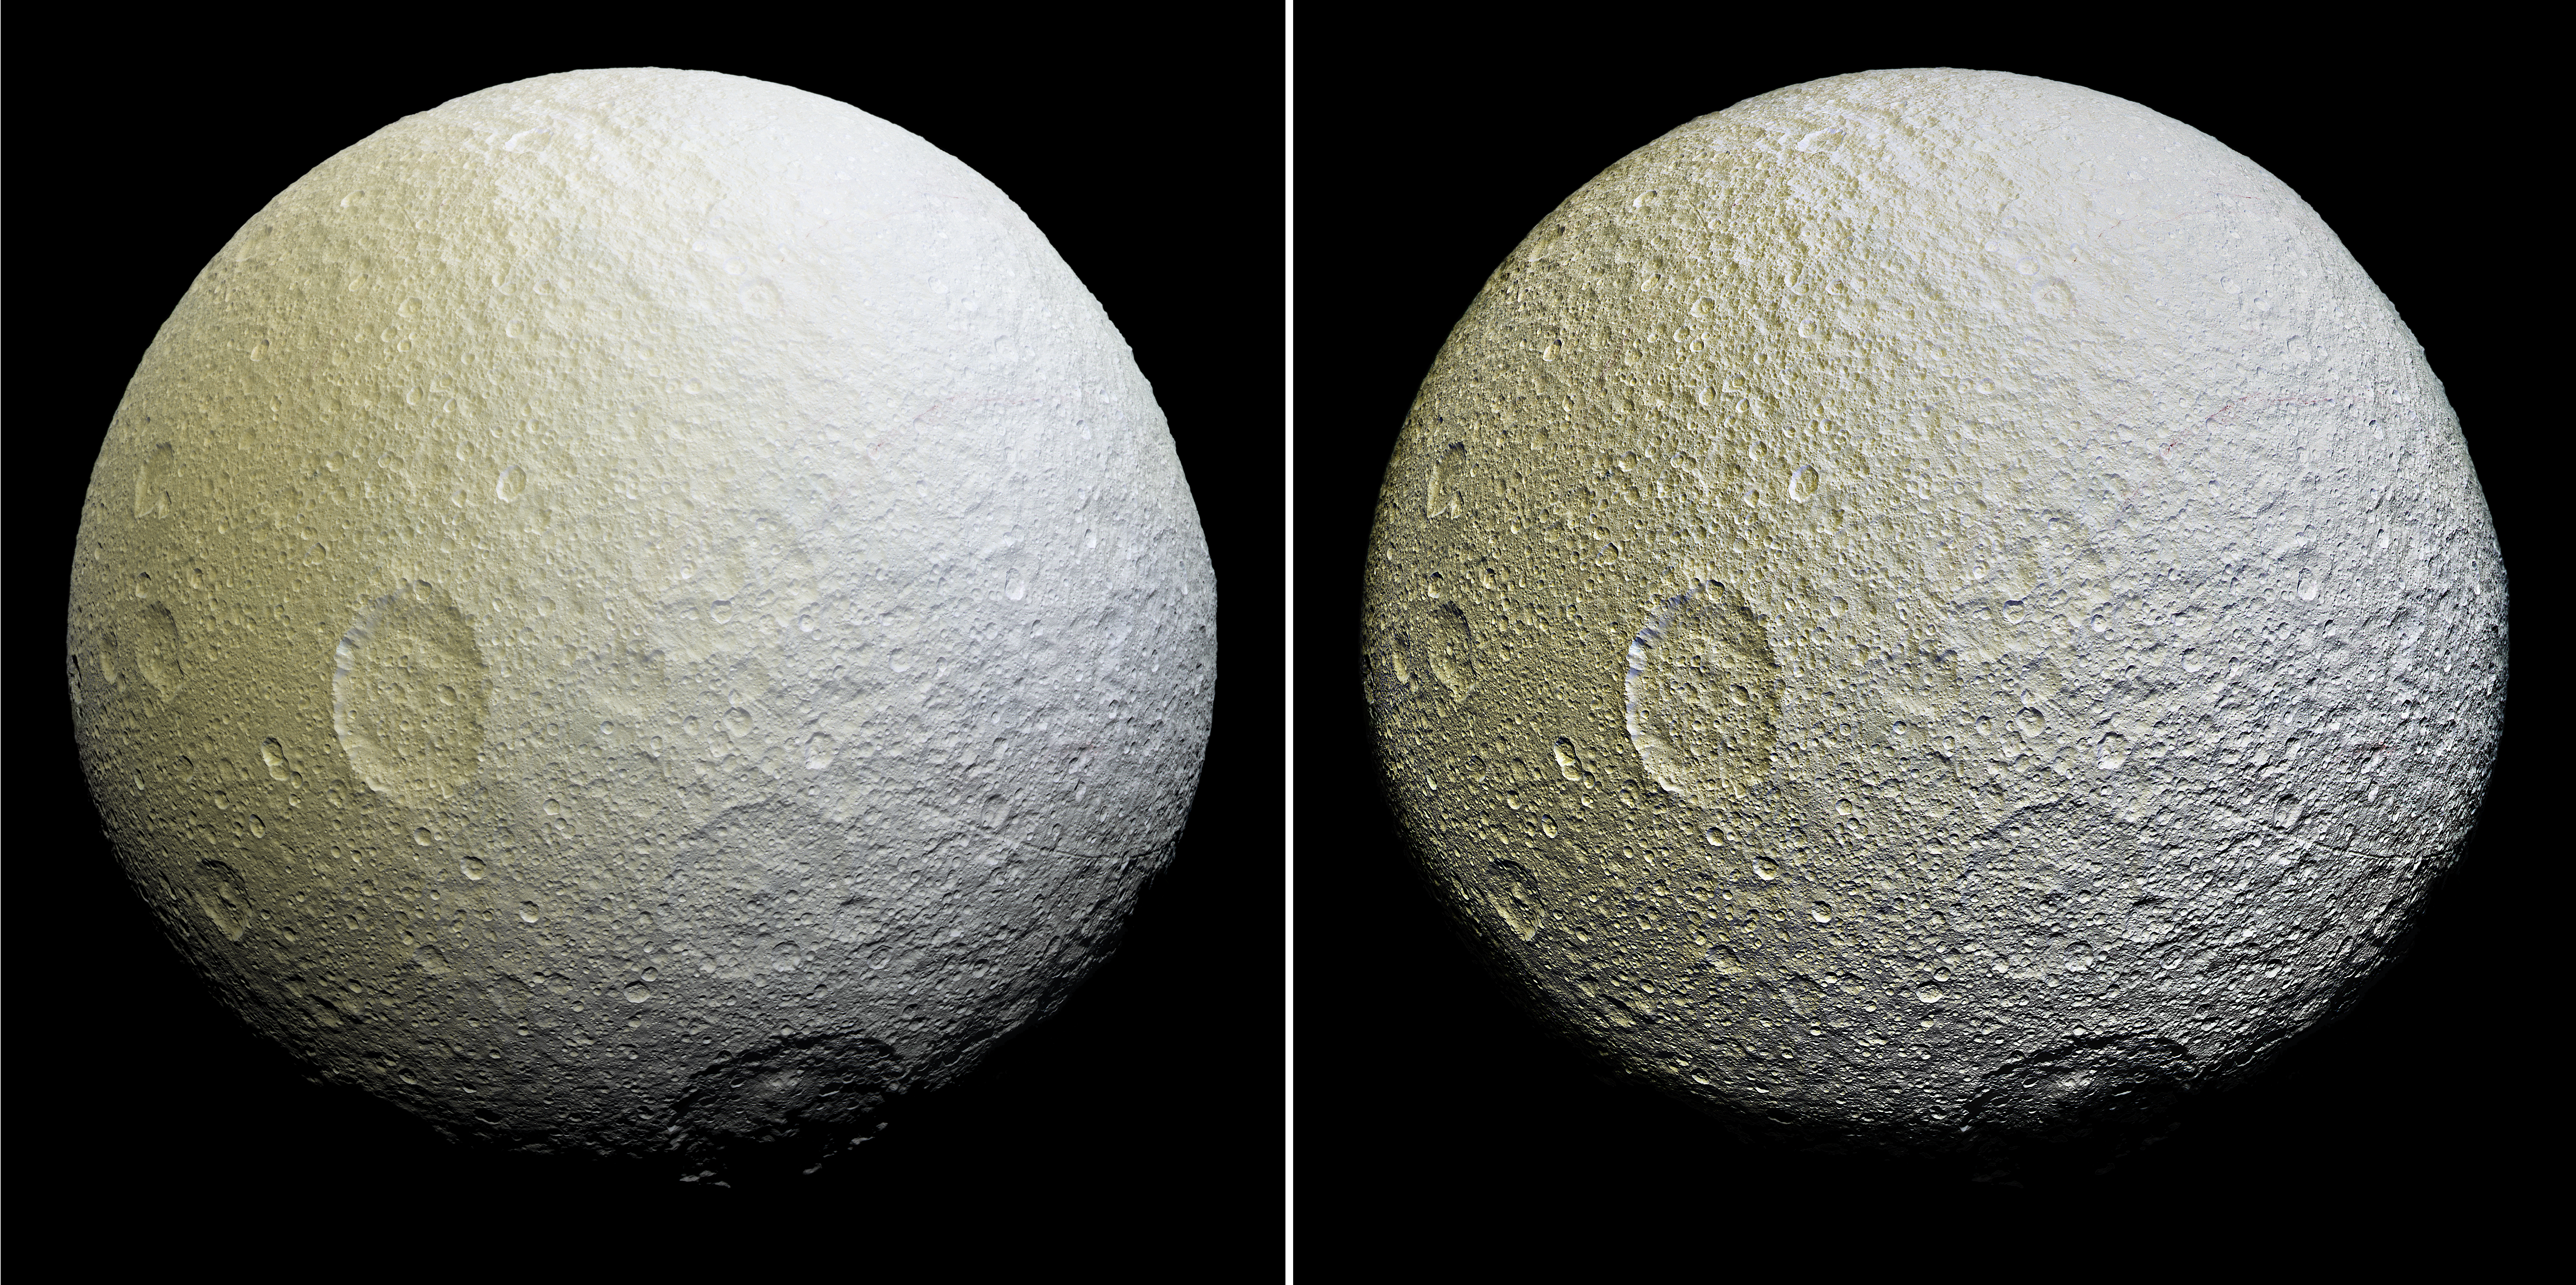

The Colors of Tethys II

This enhanced-color mosaic of Saturn’s icy moon Tethys shows a range of features on the moon’s trailing hemisphere. Tethys is tidally locked to Saturn, so the trailing hemisphere is the side of the moon that always faces opposite its direction of motion as it orbits the planet.

This view was obtained about two and a half hours earlier than PIA19636 and shows terrain slightly farther to the west and south of that view.

Two versions of the mosaic are presented here: one with standard image processing (Figure 1), and one that strongly enhances the relief of craters and other surface features (Figure 2).

Images taken using clear, green, infrared and ultraviolet spectral filters were combined to create the view, which highlights subtle color differences across Tethys’ surface at wavelengths not visible to human eyes. The moon’s surface is fairly uniform in natural color.

The color of the surface can be seen to change across the disk, from yellowish hues to nearly white. These broad color changes are affected by a number of external processes. First, Saturn’s diffuse E-ring preferentially bombards Tethys’ leading hemisphere, toward the right side in this image, with ice bright ice grains. At the same time, charged particles from Saturn’s radiation belt bombard the surface on the trailing side, causing color changes due to chemical alteration of the materials there. The albedo — a measure of the surface’s reflectivity — drops by 10 to 15 percent from the moon’s leading side to the trailing side. Similar global color patterns exist on other Saturnian moons.

On a much smaller scale, enigmatic, arc-shaped reddish streaks are faintly visible across the heavily-cratered surface, particularly in the upper right quarter of the image (see PIA19637 for a close-up view of these features). The origin of this localized color contrast is not yet understood.

This mosaic is an orthographic projection constructed from 52 Cassini images obtained on April 11, 2015 with the Cassini spacecraft narrow-angle camera. Image scale is about 1,000 feet (300 meters) per pixel. The images were obtained at a distance of approximately 33,000 miles (53,000 kilometers) from Tethys.

The Cassini mission is a cooperative project of NASA, ESA (the European Space Agency) and the Italian Space Agency. The Jet Propulsion Laboratory, a division of the California Institute of Technology in Pasadena, manages the mission for NASA’s Science Mission Directorate, Washington. The Cassini orbiter and its two onboard cameras were designed, developed and assembled at JPL. The imaging operations center is based at the Space Science Institute in Boulder, Colorado.

Credit: NASA/JPL-Caltech/Space Science Institute